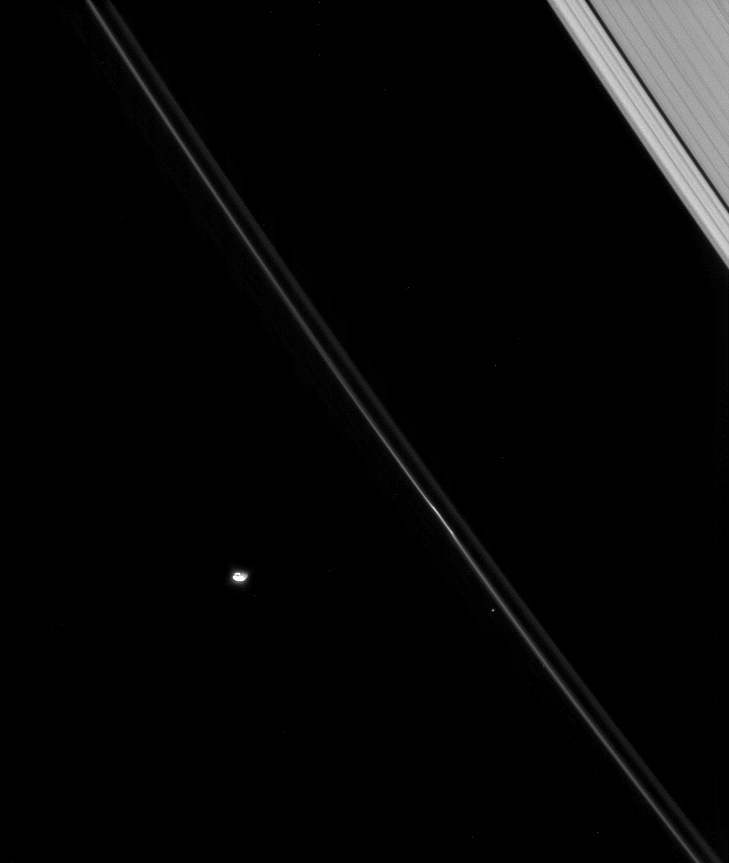

Ring Escort

Pandora loops around Saturn, confining the narrow F ring as it goes. Craters are visible on the moon’s surface in this view.

See PIA07632 for a closer view of Pandora (84 kilometers, or 52 miles across).

This view looks toward the unilluminated side of the rings from about 40 degrees above the ringplane. The outer edge of the A ring and its Keeler Gap are at upper right. A background star is seen here, just left of the F ring.

The image was taken in visible light with the Cassini spacecraft narrow-angle camera on March 20, 2008. The view was obtained at a distance of approximately 1.3 million kilometers (786,000 miles) from Pandora and at a Sun-Pandora-spacecraft, or phase, angle of 56 degrees. Image scale is 8 kilometers (5 miles) per pixel.

The Cassini-Huygens mission is a cooperative project of NASA, the European Space Agency and the Italian Space Agency. The Jet Propulsion Laboratory, a division of the California Institute of Technology in Pasadena, manages the mission for NASA’s Science Mission Directorate, Washington, D.C. The Cassini orbiter and its two onboard cameras were designed, developed and assembled at JPL. The imaging operations center is based at the Space Science Institute in Boulder, Colo.

Credit: NASA/JPL/Space Science Institute